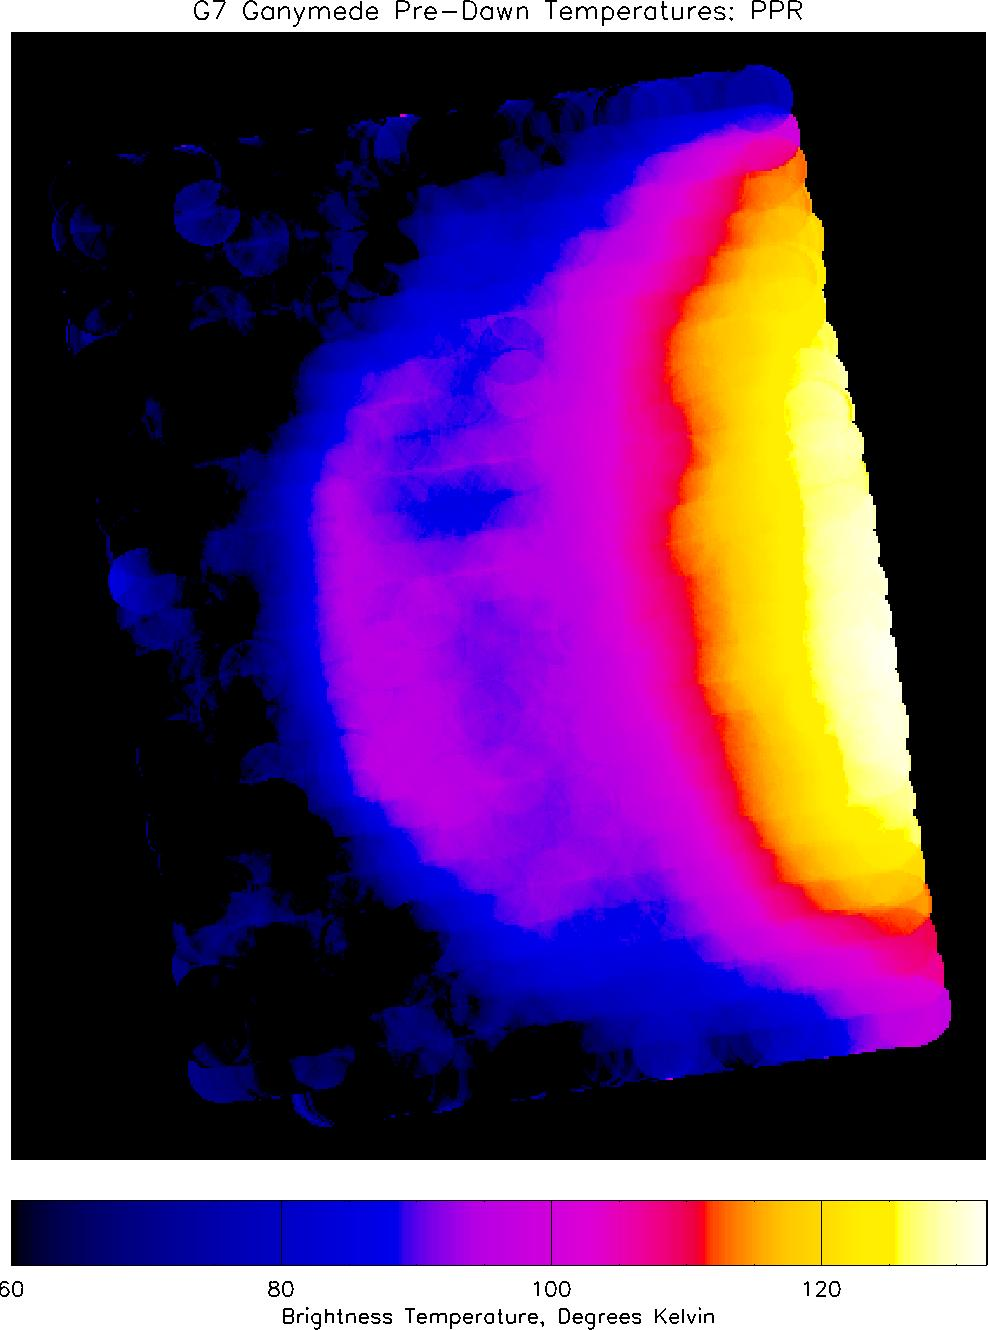

Pre-Dawn Temperatures on Ganymede

This infrared image of Jupiter’s moon Ganymede, showing heat radiation from its surface at a wavelength of 27 microns (millionths of a meter), provides the best view yet of pre-dawn temperatures on Ganymede. Temperatures, derived from the brightness of the infrared radiation, can be determined from the colors by reference to the scale at the bottom of the image.

The image, taken by NASA’s Galileo spacecraft, shows half of Ganymede’s disk as seen by the approaching spacecraft. Longitudes covered range from 340 on the right of the image, through longitude zero (the direction facing Jupiter) to longitude 60 near Ganymede’s limb on the left. The morning terminator, near longitude 15, curves through the middle of the image, separating areas experiencing the last hours of the long (3.5 Earth day) Ganymede night, on the left, from areas that are warming up in the morning sunshine, on the right. Ganymede’s north pole is in the upper right corner of the image, and the south pole is in the lower right. Ganymede rotates from left to right.

Nighttime temperatures, shown in blue and purple colors, are in the range 85 – 100 Kelvin (-306 to -279 F). The surface cools steadily during the night, so the warmest nighttime temperatures are on the left side of the disk, and temperatures drop towards the dawn terminator on the right, before warming rapidly once the sun rises (the red, yellow and white areas on the far right). Study of the rate of nighttime cooling and the rate of post-sunrise warming, will provide information about Ganymede’s surface properties.

The image was taken with Galileo’s PPR (Photopolarimeter-Radiometer) instrument on the spacecraft’s seventh orbit around Jupiter, from a range of about 190,000 kilometers (118,060 miles). Surface temperatures derived from the strength of infrared radiation, as was done here, are called “brightness temperatures,” and may be slightly in error.

The PPR instrument builds up an image by slowly scanning across the target over a period of up to one hour. The motion of Galileo relative to Ganymede during this time causes distortions in the satellite shape on the image, which therefore appears slightly non-circular. The small overlapping circles that make up the image show the size of the area, about 450 kilometers (280 miles) across, covered by each individual PPR measurement. Blue spots in the dark sky in the left-hand portion of the image are due to noise.

JPL manages the Galileo mission for NASA’s Office of Space Science, Washington, D.C.

Credit: NASA/JPL/Lowell Observatory